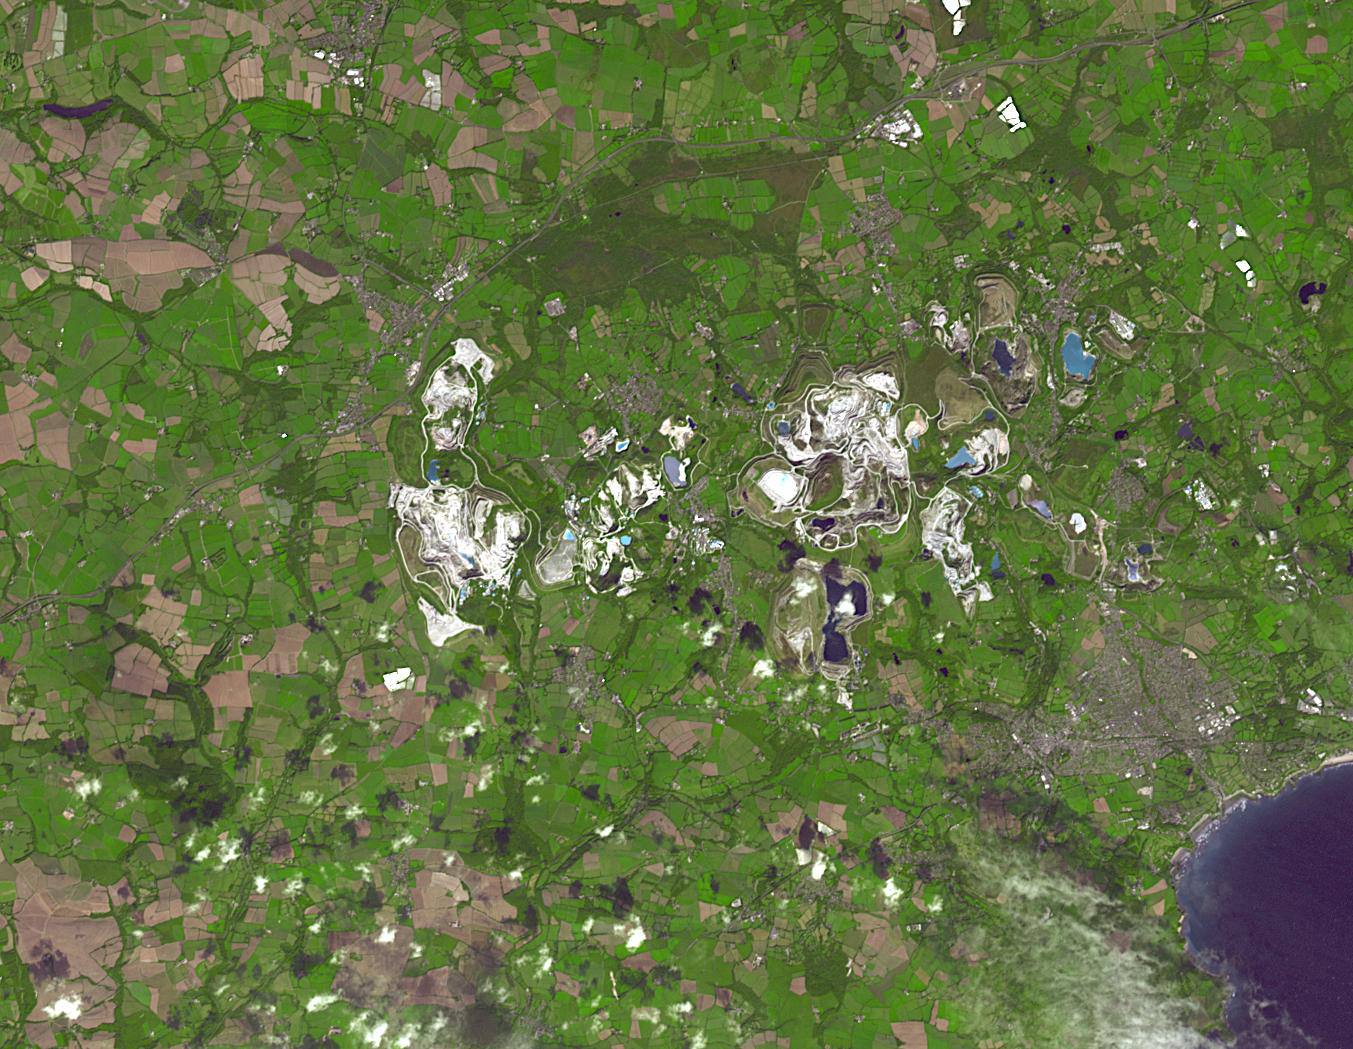

St Austell Deposits, Cornwall

The British porcelain industry began with the discovery of china clay (kaolinite) at Tregonning Hill, Cornwall, in 1745. By the early 19th century, the St Austell deposits were the largest in the world. By 1910, Cornwall was producing fifty percent of the world’s china clay. Today, the St Austell deposits have largely been abandoned in favor of other deposits, mainly in Brazil. The image was acquired September 10, 2014, covers an area of 15.7 by 20.3 km, and is located at 50.4 degrees north, 4.9 degrees west.

With its 14 spectral bands from the visible to the thermal infrared wavelength region and its high spatial resolution of about 50 to 300 feet (15 to 90 meters), ASTER images Earth to map and monitor the changing surface of our planet. ASTER is one of five Earth-observing instruments launched Dec. 18, 1999, on Terra. The instrument was built by Japan’s Ministry of Economy, Trade and Industry. A joint U.S./Japan science team is responsible for validation and calibration of the instrument and data products.

The broad spectral coverage and high spectral resolution of ASTER provides scientists in numerous disciplines with critical information for surface mapping and monitoring of dynamic conditions and temporal change. Example applications are monitoring glacial advances and retreats; monitoring potentially active volcanoes; identifying crop stress; determining cloud morphology and physical properties; wetlands evaluation; thermal pollution monitoring; coral reef degradation; surface temperature mapping of soils and geology; and measuring surface heat balance.

The U.S. science team is located at NASA’s Jet Propulsion Laboratory in Pasadena, Calif. The Terra mission is part of NASA’s Science Mission Directorate, Washington.

Credit: NASA/METI/AIST/Japan Space Systems, and U.S./Japan ASTER Science Team